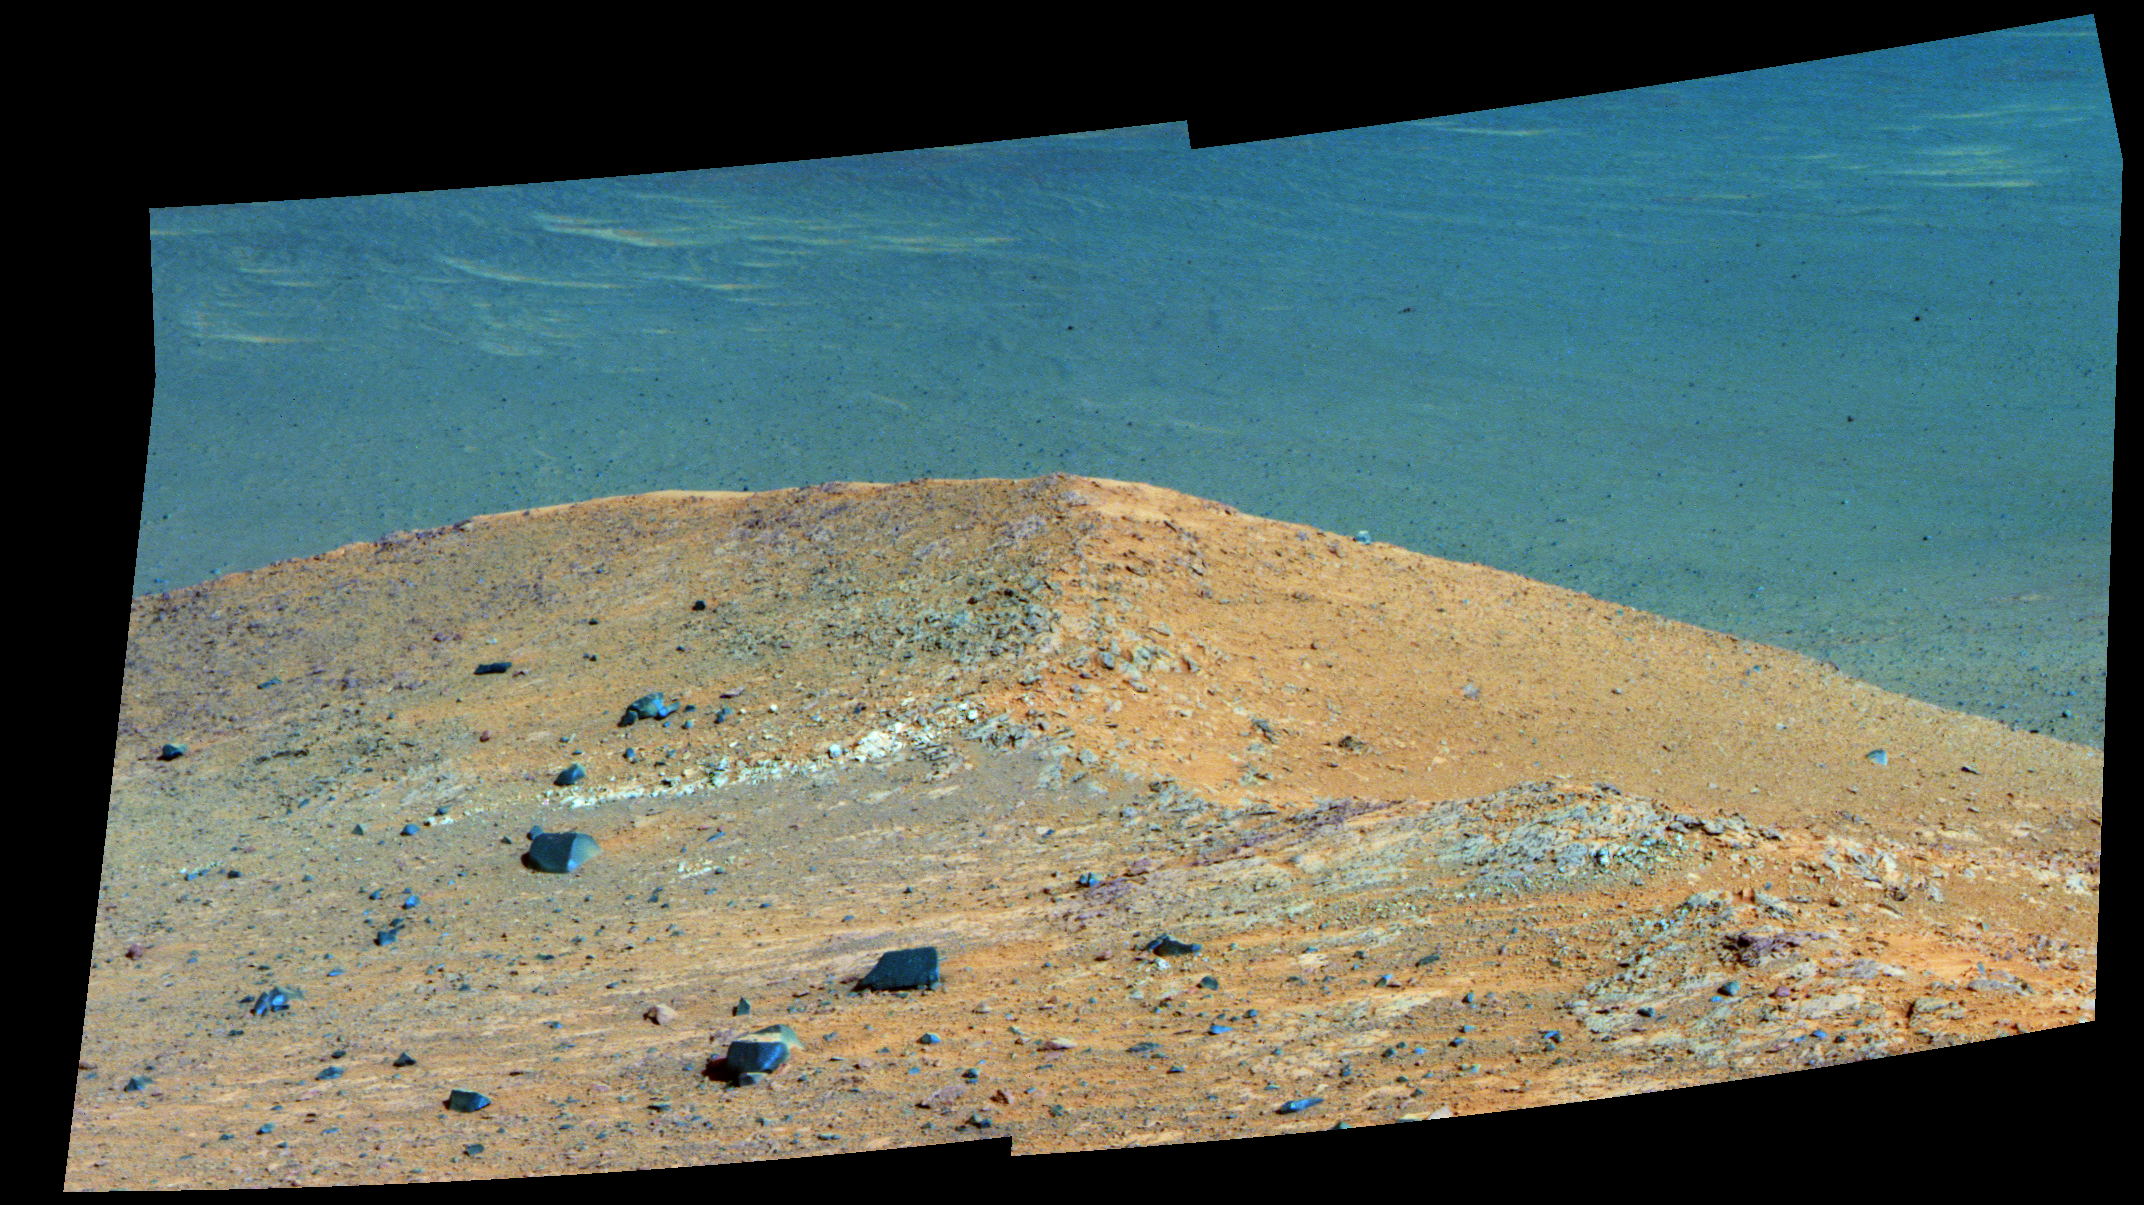

‘Spirit Mound’ at Edge of Endeavour Crater, Mars (Enhanced Color)

This scene from the panoramic camera (Pancam) on NASA’s Mars Exploration Rover Opportunity shows “Spirit Mound” overlooking the floor of Endeavour Crater. The mound stands near the eastern end of “Bitterroot Valley” on the western rim of the crater, and this view faces eastward.

In this version of the scene the landscape is presented in enhanced color to make differences in surface materials more easily visible

For scale, the two rocks at lower center are each about 8 inches (about 20 centimeters) across. At the mound’s crest line, the image covers an area about 28 feet (about 8.5 meters) wide.

The component images for this mosaic were taken on Sept. 21, 2016, during the 4,501st Martian day, or sol, of Opportunity’s work on Mars. Exposures were taken through three of the Pancam’s color filters, centered on wavelengths of 753 nanometers (near-infrared), 535 nanometers (green) and 432 nanometers (violet).

The informal name the rover’s science team chose for this feature refers to Spirit Mound in South Dakota. The team is using names of sites visited by the Lewis and Clark Expedition as informal names for features in Mars’ Bitterroot Valley (named for a valley that the expedition visited in Montana).

JPL manages the Mars Exploration Rover Project for NASA’s Science Mission Directorate in Washington.

Credit: NASA/JPL-Caltech/Cornell/Arizona State Univ.